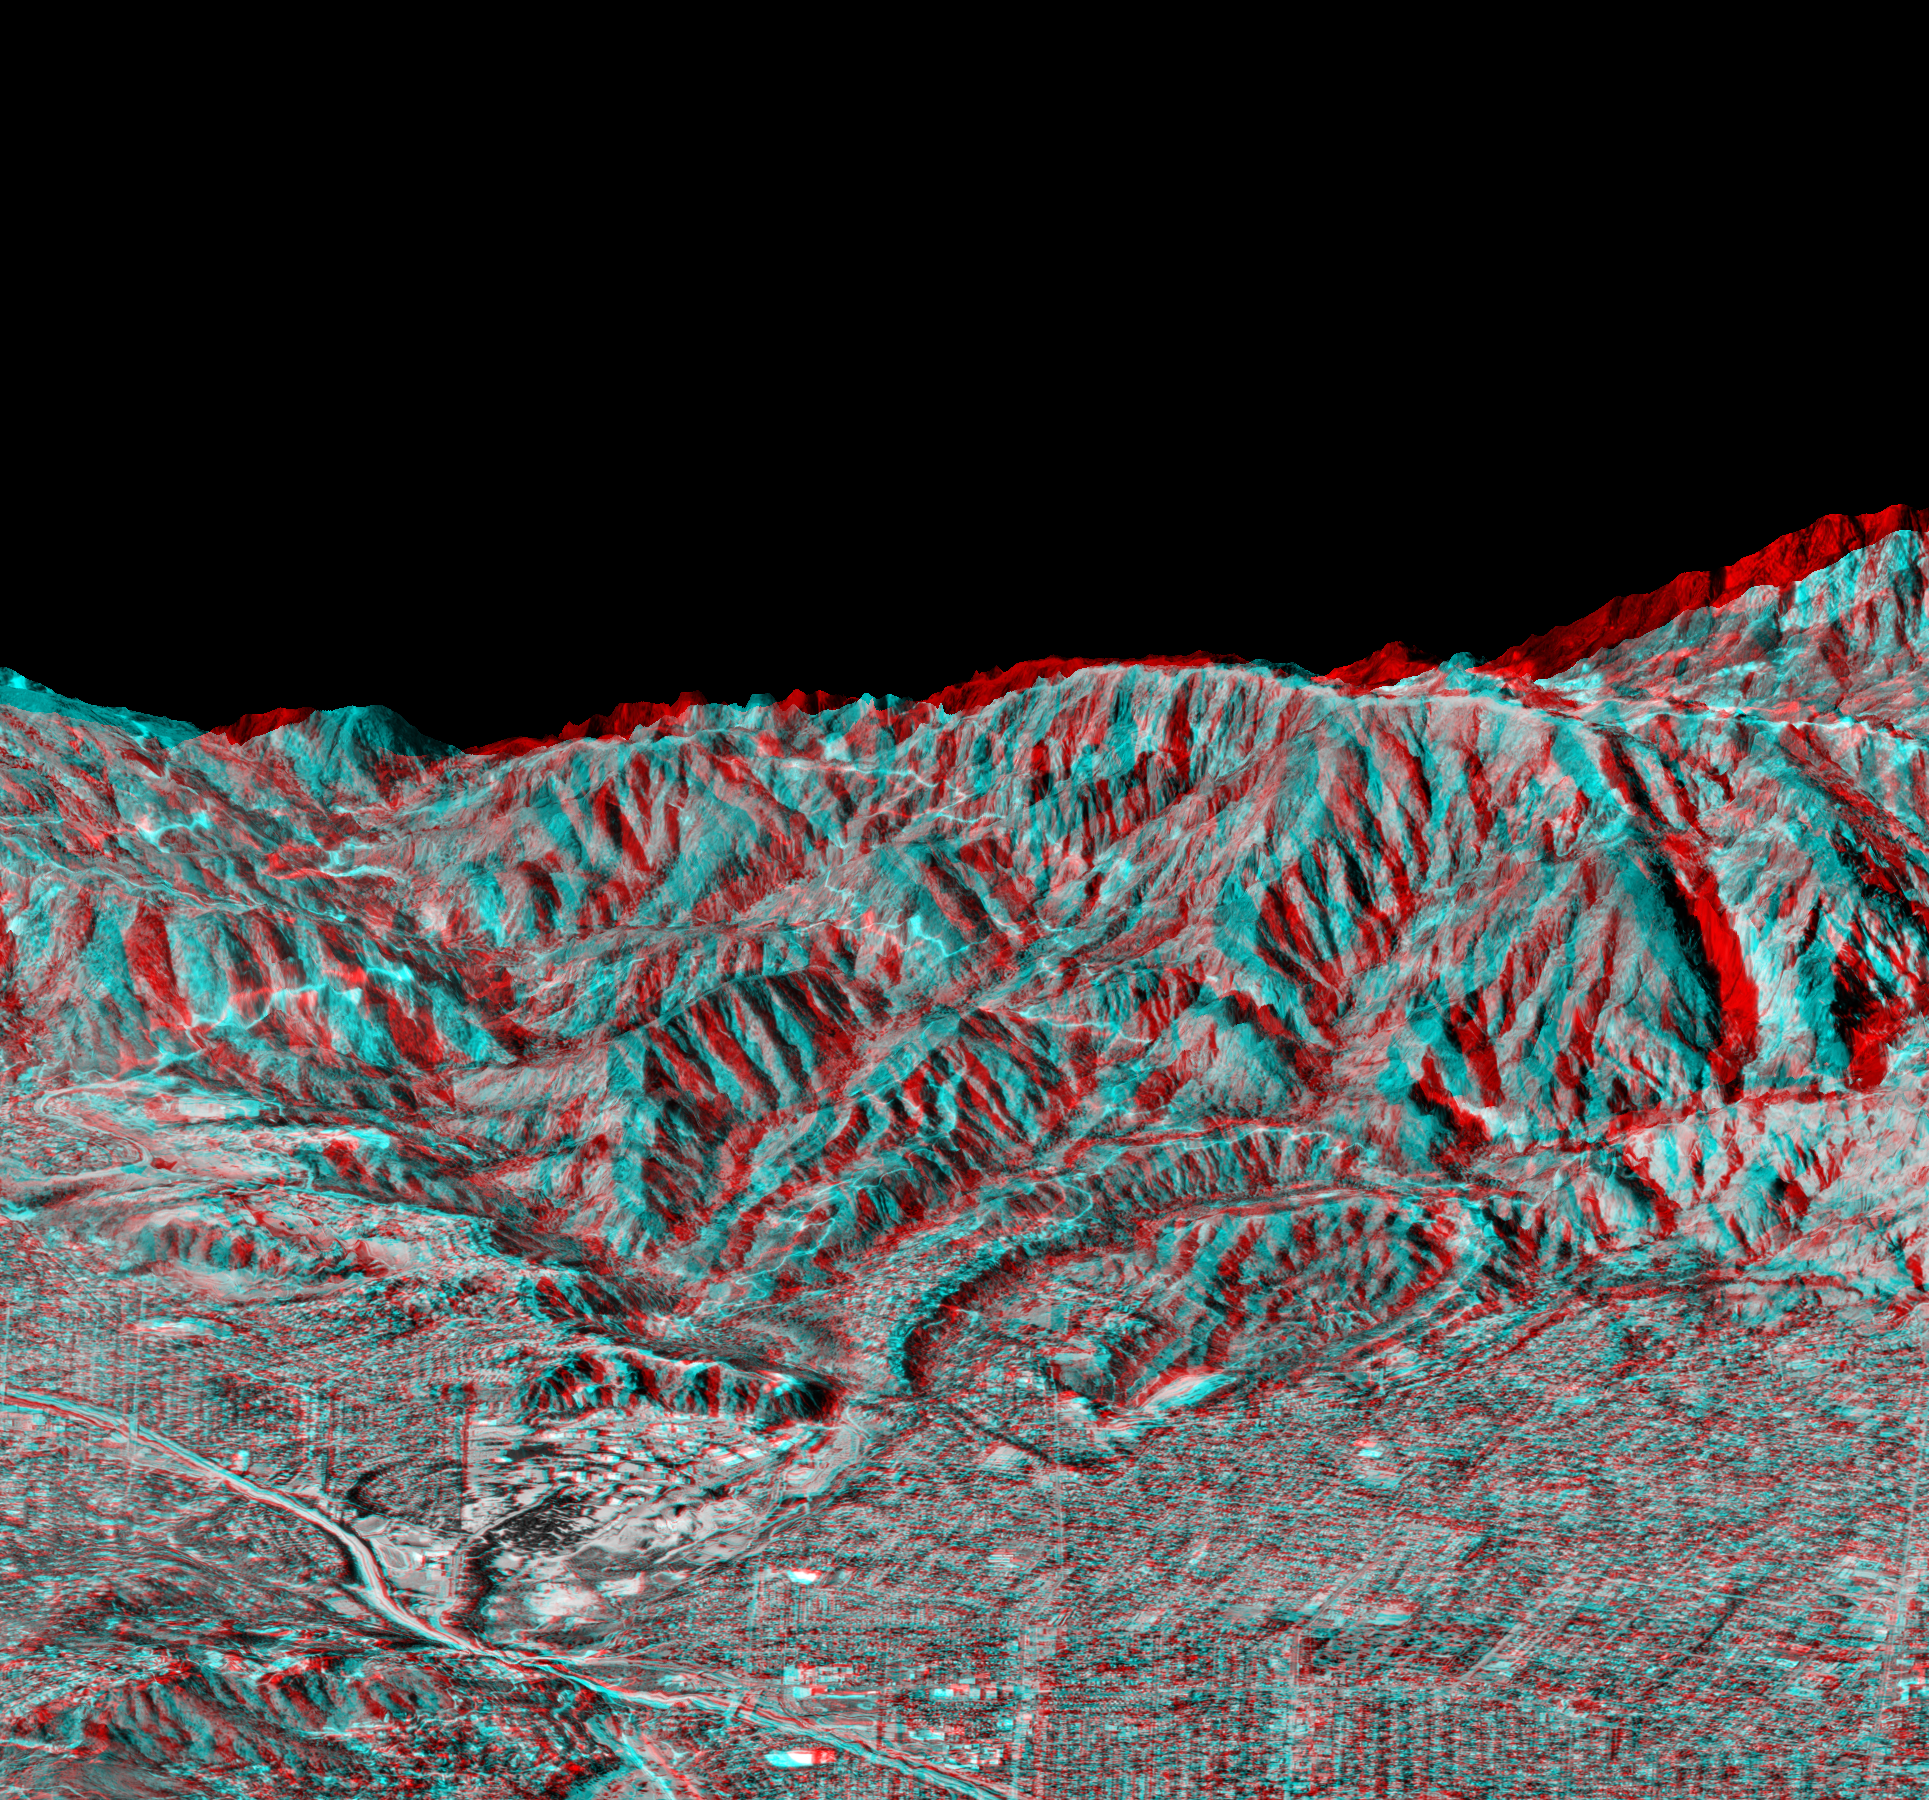

Anaglyph of Perspective View with Aerial Photo Overlay Pasadena, California

This anaglyph is a perspective view that shows the western part of the city of Pasadena, California, looking north toward the San Gabriel Mountains. Red-blue glasses are required to see the 3-D effect. Portions of the cities of Altadena and La Canada-Flintridge are also shown. The image was created from two datasets: the Shuttle Radar Topography Mission (SRTM) supplied the elevation data and U. S. Geological Survey digital aerial photography provided the image detail. The Jet Propulsion Laboratory is the cluster of large buildings left of center, at the base of the mountains. This image shows the power of combining data from different sources to create planning tools to study problems that affect large urban areas. In addition to the well-known earthquake hazards, Southern California is affected by a natural cycle of fire and mudflows. Wildfires can strip the mountains of vegetation, increasing the hazards from flooding and mudflows. Data shown in this image can be used to predict both how wildfires spread over the terrain and how mudflows are channeled down the canyons.

This anaglyph was generated using topographic data from the Shuttle Radar Topography Mission to create two differing perspectives of a single image, one perspective for each eye. Each point in the image is shifted slightly, depending on its elevation. When viewed through special glasses, the result is a view of the Earth’s surface in its full three dimensions. Anaglyph glasses cover the left eye with a red filter and cover the right eye with a blue filter.

The Shuttle Radar Topography Mission (SRTM), launched on February 11, 2000, uses the same radar instrument that comprised the Spaceborne Imaging Radar-C/X-Band Synthetic Aperture Radar (SIR-C/X-SAR) that flew twice on the Space Shuttle Endeavour in 1994. The mission is designed to collect three-dimensional measurements of the Earth’s surface. To collect the 3-D data, engineers added a 60-meter-long (200-foot) mast, an additional C-band imaging antenna and improved tracking and navigation devices. The mission is a cooperative project between the National Aeronautics and Space Administration (NASA), the National Imagery and Mapping Agency (NIMA) and the German (DLR) and Italian (ASI) space agencies. It is managed by NASA’s Jet Propulsion Laboratory, Pasadena, CA, for NASA’s Earth Science Enterprise, Washington, DC.

Size: 5.8 km (3.6 miles) x 10 km (6.2 miles)
Location: 34.16 deg. North lat., 118.16 deg. West lon.
Orientation: Looking North
Original Data Resolution: SRTM, 30 m; aerial photo, 3 m; no vertical exaggeration
Date Acquired: February 16, 2000
Image: NASA/JPL/NIMA

Credit: NASA/JPL